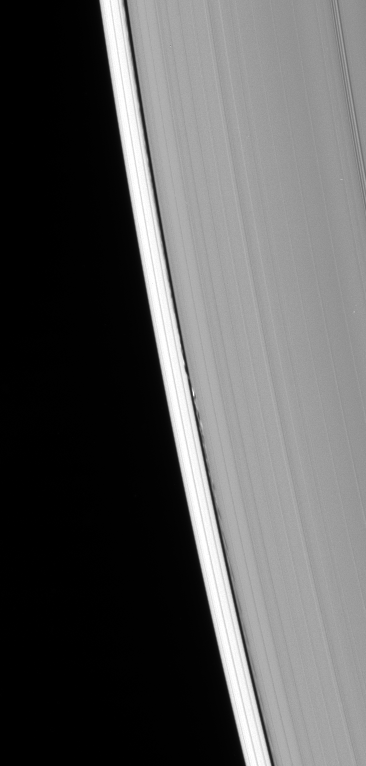

Moon’s Signature

The presence of the tiny ring moon Daphnis is betrayed by the edge waves it creates in the Keeler gap.

The gap is a narrow lane, about 42 kilometers (26 miles) wide, in Saturn’s outer A ring. Daphnis (7 kilometers, or 4.3 miles across) was discovered in Cassini spacecraft images at the same time that scientists spotted the edge waves. Researchers had suspected the presence of a moon in this gap after Pan was discovered in Voyager spacecraft images taken 25 years earlier.

This view looks toward the unilluminated side of the rings from about 54 degrees above the ringplane.

The image was taken in visible light with the Cassini spacecraft narrow-angle camera on March 17, 2007 at a distance of approximately 1.8 million kilometers (1.1 million miles) from Saturn. Image scale is 10 kilometers (6 miles) per pixel.

The Cassini-Huygens mission is a cooperative project of NASA, the European Space Agency and the Italian Space Agency. The Jet Propulsion Laboratory, a division of the California Institute of Technology in Pasadena, manages the mission for NASA’s Science Mission Directorate, Washington, D.C. The Cassini orbiter and its two onboard cameras were designed, developed and assembled at JPL. The imaging operations center is based at the Space Science Institute in Boulder, Colo.

Credit: NASA/JPL/Space Science Institute